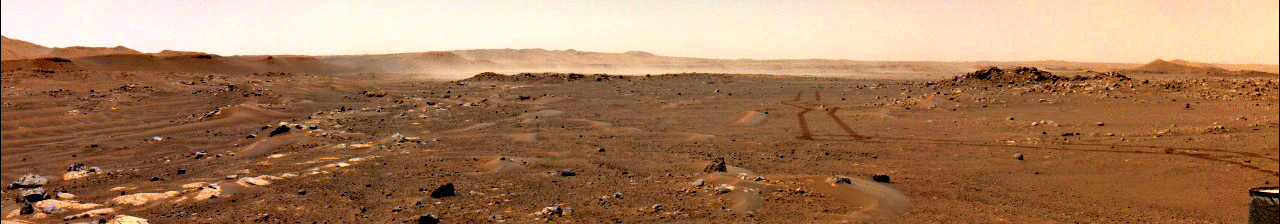

Perseverance Views Wind Lifting a Massive Dust Cloud

This series of images from a navigation camera aboard NASA’s Perseverance rover shows a gust of wind sweeping dust across the Martian plain beyond the rover’s tracks on June 18, 2021 (the 117th sol, or Martian day, of the mission). The dust cloud in this GIF was estimated to be about 1.5 square miles (4 square kilometers) in size; it was the first such Martian wind-lifted dust cloud of this scale ever captured in images.

This image has been enhanced in order to show maximal detail, with some color distortion.

A key objective for Perseverance’s mission on Mars is astrobiology, including the search for signs of ancient microbial life. The rover will characterize the planet’s geology and past climate, pave the way for human exploration of the Red Planet, and be the first mission to collect and cache Martian rock and regolith (broken rock and dust).

Subsequent NASA missions, in cooperation with ESA (European Space Agency), would send spacecraft to Mars to collect these sealed samples from the surface and return them to Earth for in-depth analysis.

The Mars 2020 Perseverance mission is part of NASA’s Moon to Mars exploration approach, which includes Artemis missions to the Moon that will help prepare for human exploration of the Red Planet.

JPL, which is managed for NASA by Caltech in Pasadena, California, built and manages operations of the Perseverance rover.

Credit: NASA/JPL-Caltech/SSI